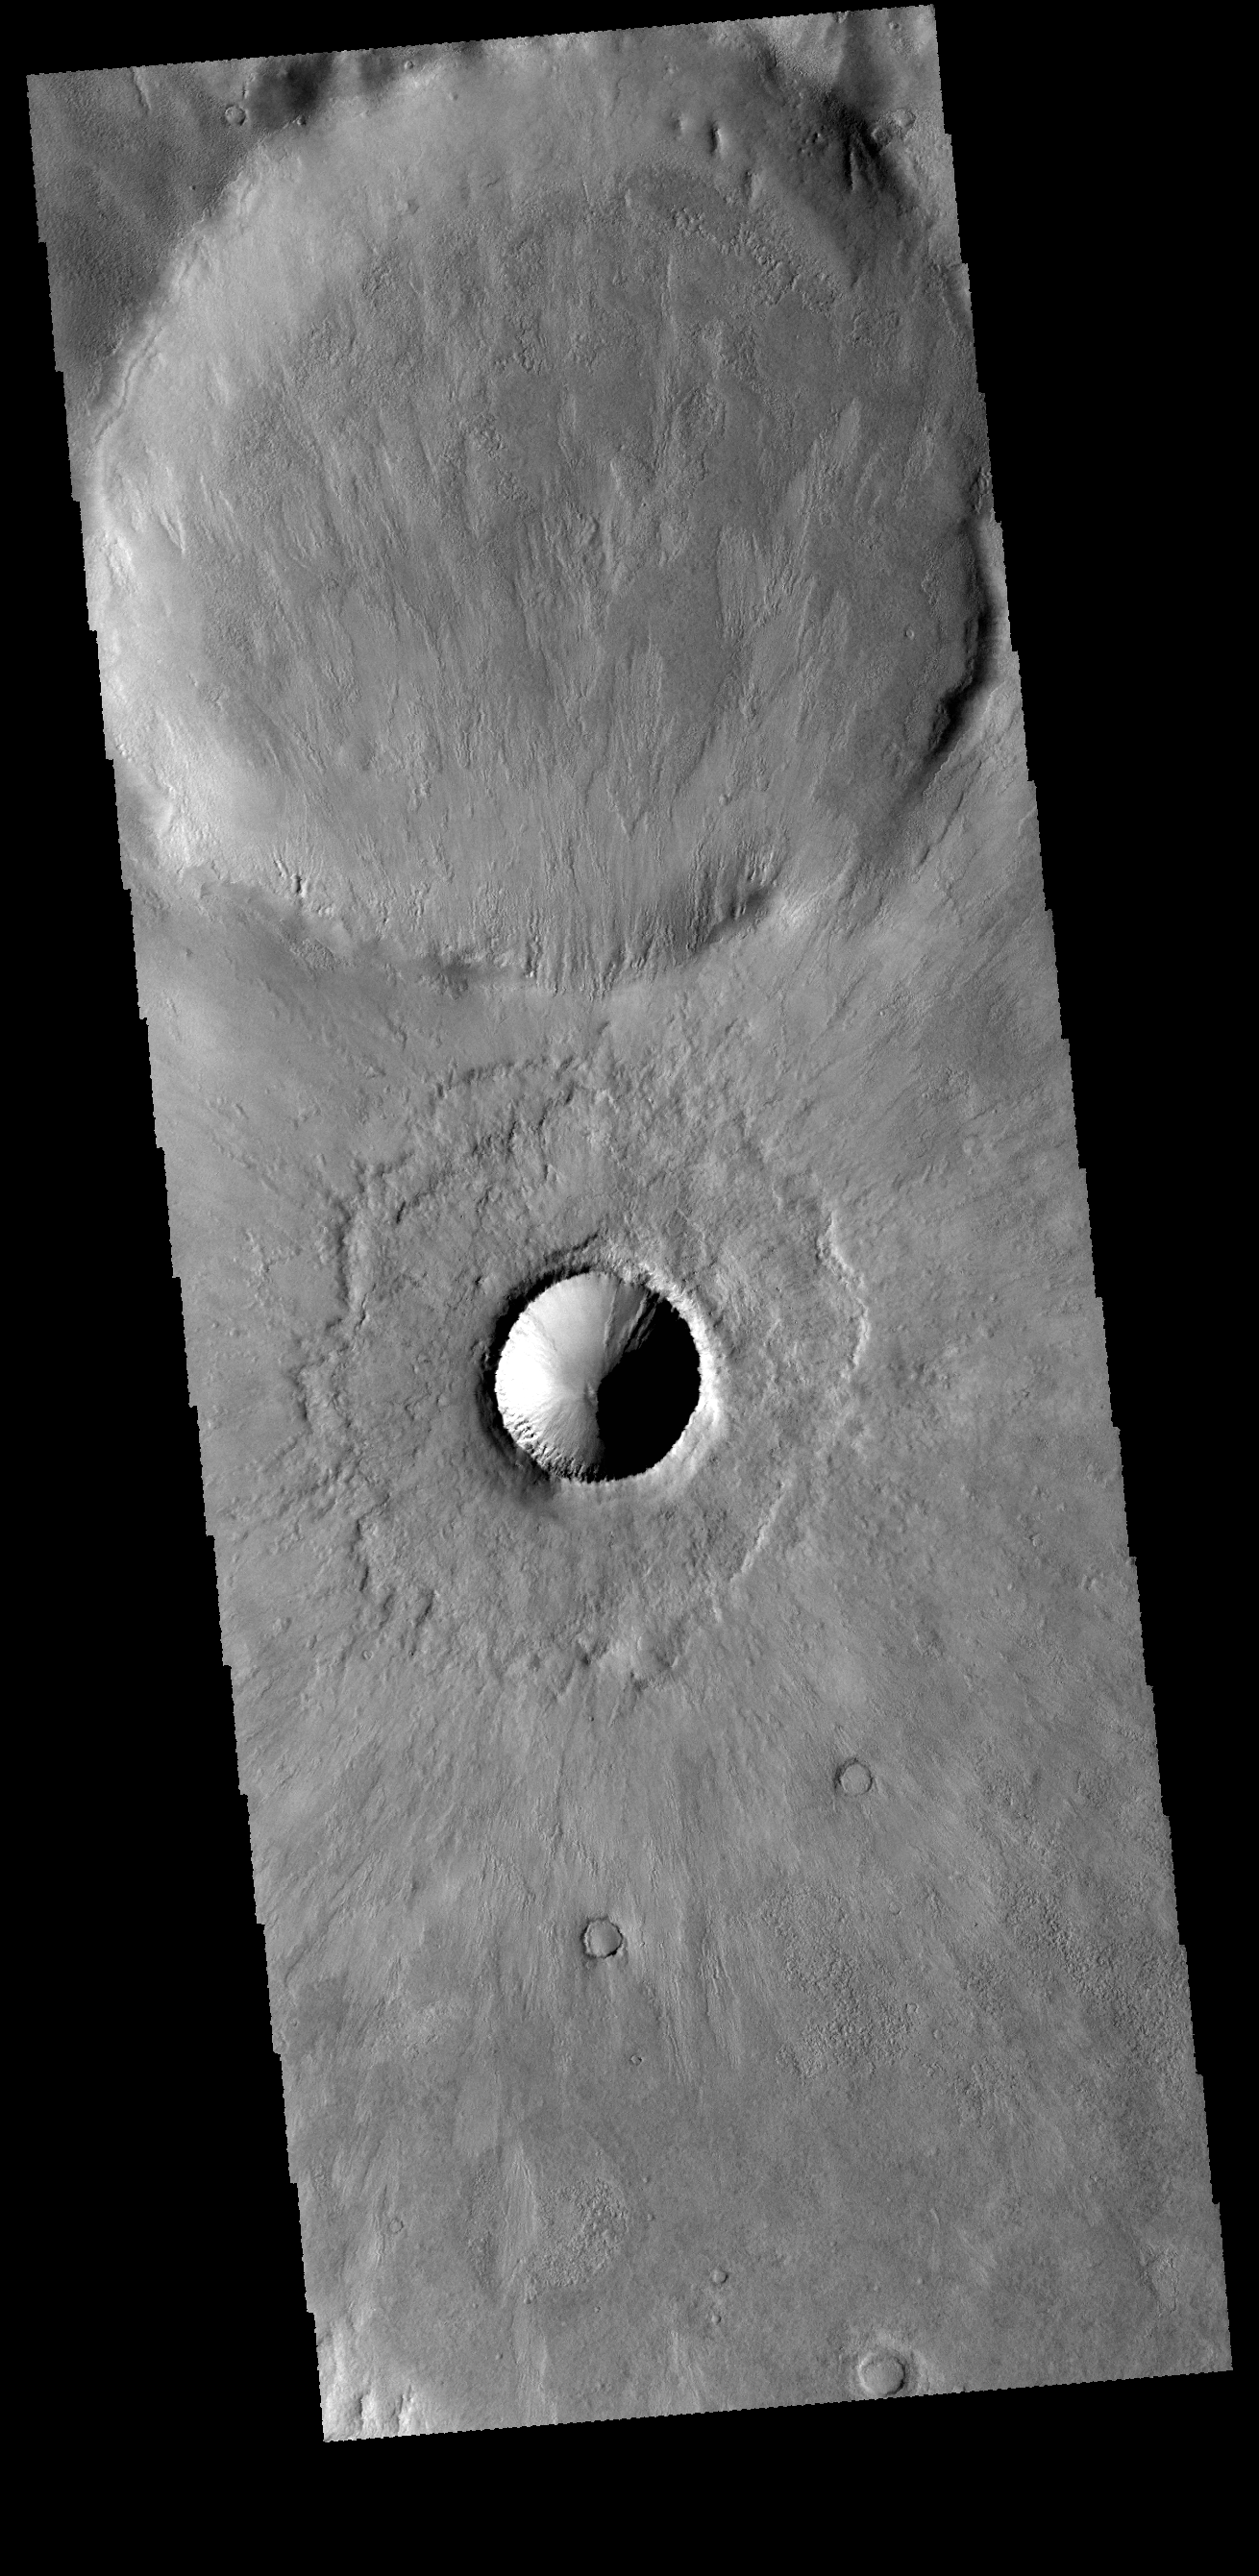

Young Crater

Today’s VIS image shows two craters in Terra Cimmeria just north of Kepler Crater. The small crater in the middle of the image is a relatively new crater. The interior rim has gullies, but the bowl shape shows that there has been very little deposition of materials. Additionally, the radial emplacement of thin ejecta is still identifiable, and can be seen in the larger crater in the top of the image. With time the crater floor will flatten due to influx of materials and the subtle radial ejecta will be hidden by dust. While the actual age of the small crater is not known, it is relatively younger than the larger crater.

Credit: NASA/JPL-Caltech/ASU